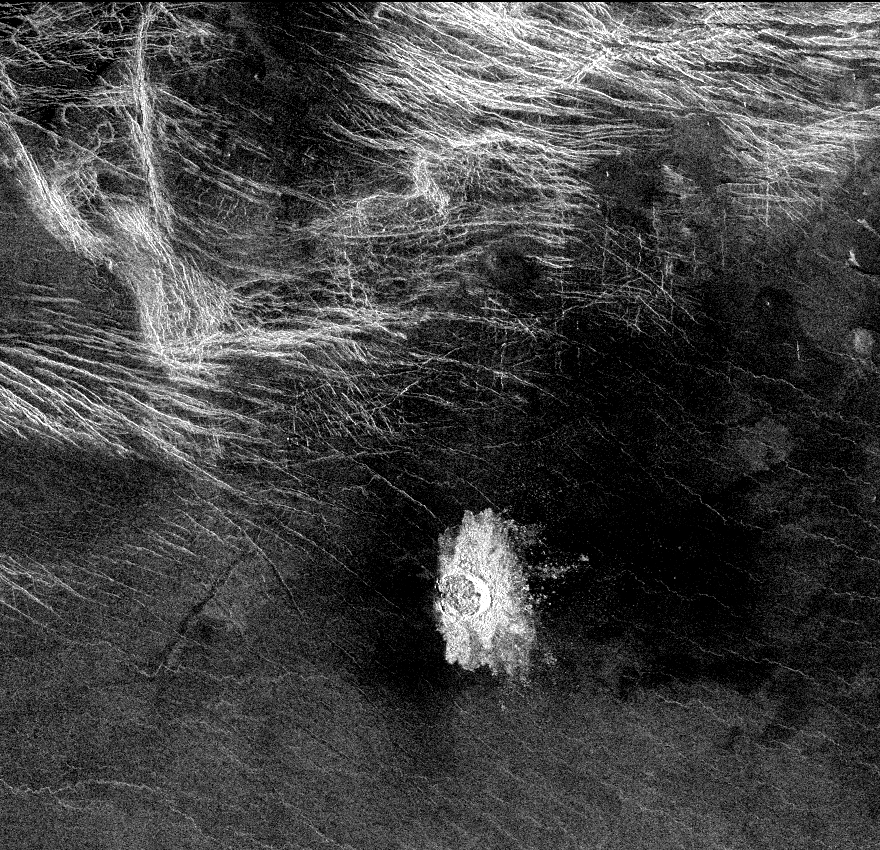

Venus – Crater ‘Stefania’ in N. Sedna Planitia

Crater Stephania is located at 51.3 degrees latitude, 333.3 degrees longitude in northern Sedna Planitia on Venus. With a diameter of 11 kilometers (6.8 miles) it is one of the smaller craters on Venus. Because many small meteoroids disintegrate during their passage through the dense atmosphere, there is an absence of craters smaller than 3 kilometers (1.9 miles) in diameter, and even craters smaller than 25 kilometers (15.5 miles) are relatively scarce. The apron of ejected material suggests that the impacting body made contact with the surface from an oblique angle. Upon closer observation it is possible to delineate secondary craters, impact scars from blocks ejected from the primary crater. A feature associated with this and many other Venusian craters is a radar-dark halo. Since dark radar return signifies a smooth surface, it has been hypothesized that an intense shock wave removed or pulverized previously rough surface material or that a blanket of fine material was deposited during or after the impact.

Credit: NASA/JPL